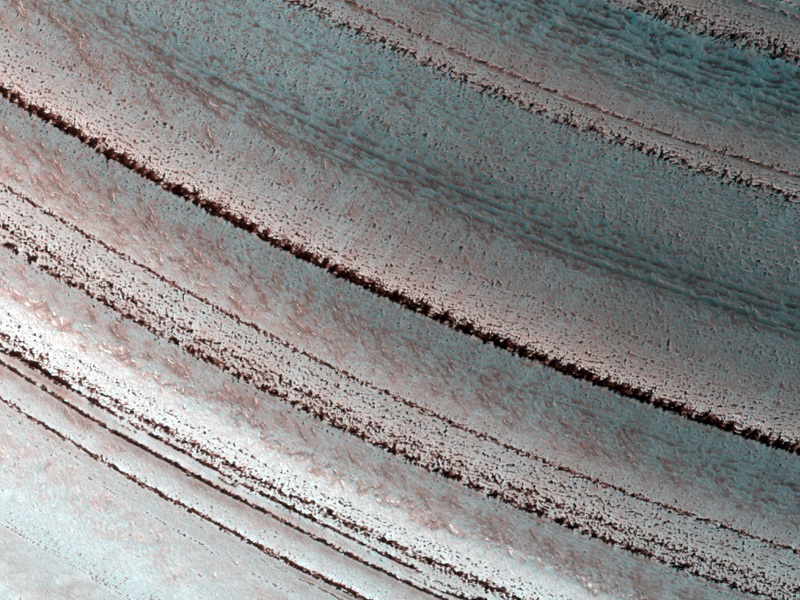

Icy Layers and Climate Fluctuations near the Martian North Pole

The Martian north polar layered deposits are an ice sheet much like the Greenland ice sheet on the Earth. Just as with the ice sheet in Greenland this Martian ice sheet contains many layers that record variations in the Martian climate. Sometimes icy layers can be ablated away during warm climates. Later the ice sheet can be buried by new ice layers and grow in size again. It’s likely that many of these cycles have occurred over the ice sheet’s history.

The High Resolution Imaging Science Experiment (HiRISE) camera on NASA’s Mars Reconnaissance Orbiter recorded this image of north polar layered deposits on March 11, 2010. The target for this observation was a suggestion submitted by Greg Clements through the camera team’s HiWish public-suggestion program. For more information about how to submit target suggestions, see http://uahirise.org/hiwish/.

Fluctuations in the thickness of the ice sheet are most pronounced at the edges of the sheet, where this HiRISE image was taken. The ice sheet ends here in a gentle scarp that slopes about eight degrees downhill from bottom to top in this image. The layering within the ice is exposed on this sloping surface. The thickness of the ice here is about 1 kilometer (about 3300 feet). Scientists are analyzing these layers to see what information they might hold regarding previous Martian climates.

This image covers a swath of ground about 1 kilometer (about two-thirds of a mile) wide. It is a portion of HiRISE observation ESP_016973_2595, which is centered at 79.30 degrees north latitude, 351.46 degrees east longitude. The season on Mars is northern-hemisphere spring. Other image products from this observation are available at http://hirise.lpl.arizona.edu/ESP_016973_2595.

Color images from HiRISE combine information from detectors with three different color filters: red, infrared, and blue-green. Thus they include information from part of the spectrum human eyes cannot see and are not true color as the eye would see. The resulting false color helps to show differences among surface materials.

The University of Arizona, Tucson, operates the HiRISE camera, which was built by Ball Aerospace & Technologies Corp., Boulder, Colo. NASA’s Jet Propulsion Laboratory, a division of the California Institute of Technology, Pasadena, manages the Mars Reconnaissance Orbiter for the NASA Science Mission Directorate, Washington. Lockheed Martin Space Systems, Denver, built the spacecraft.

Credit: NASA/JPL-Caltech/University of Arizona